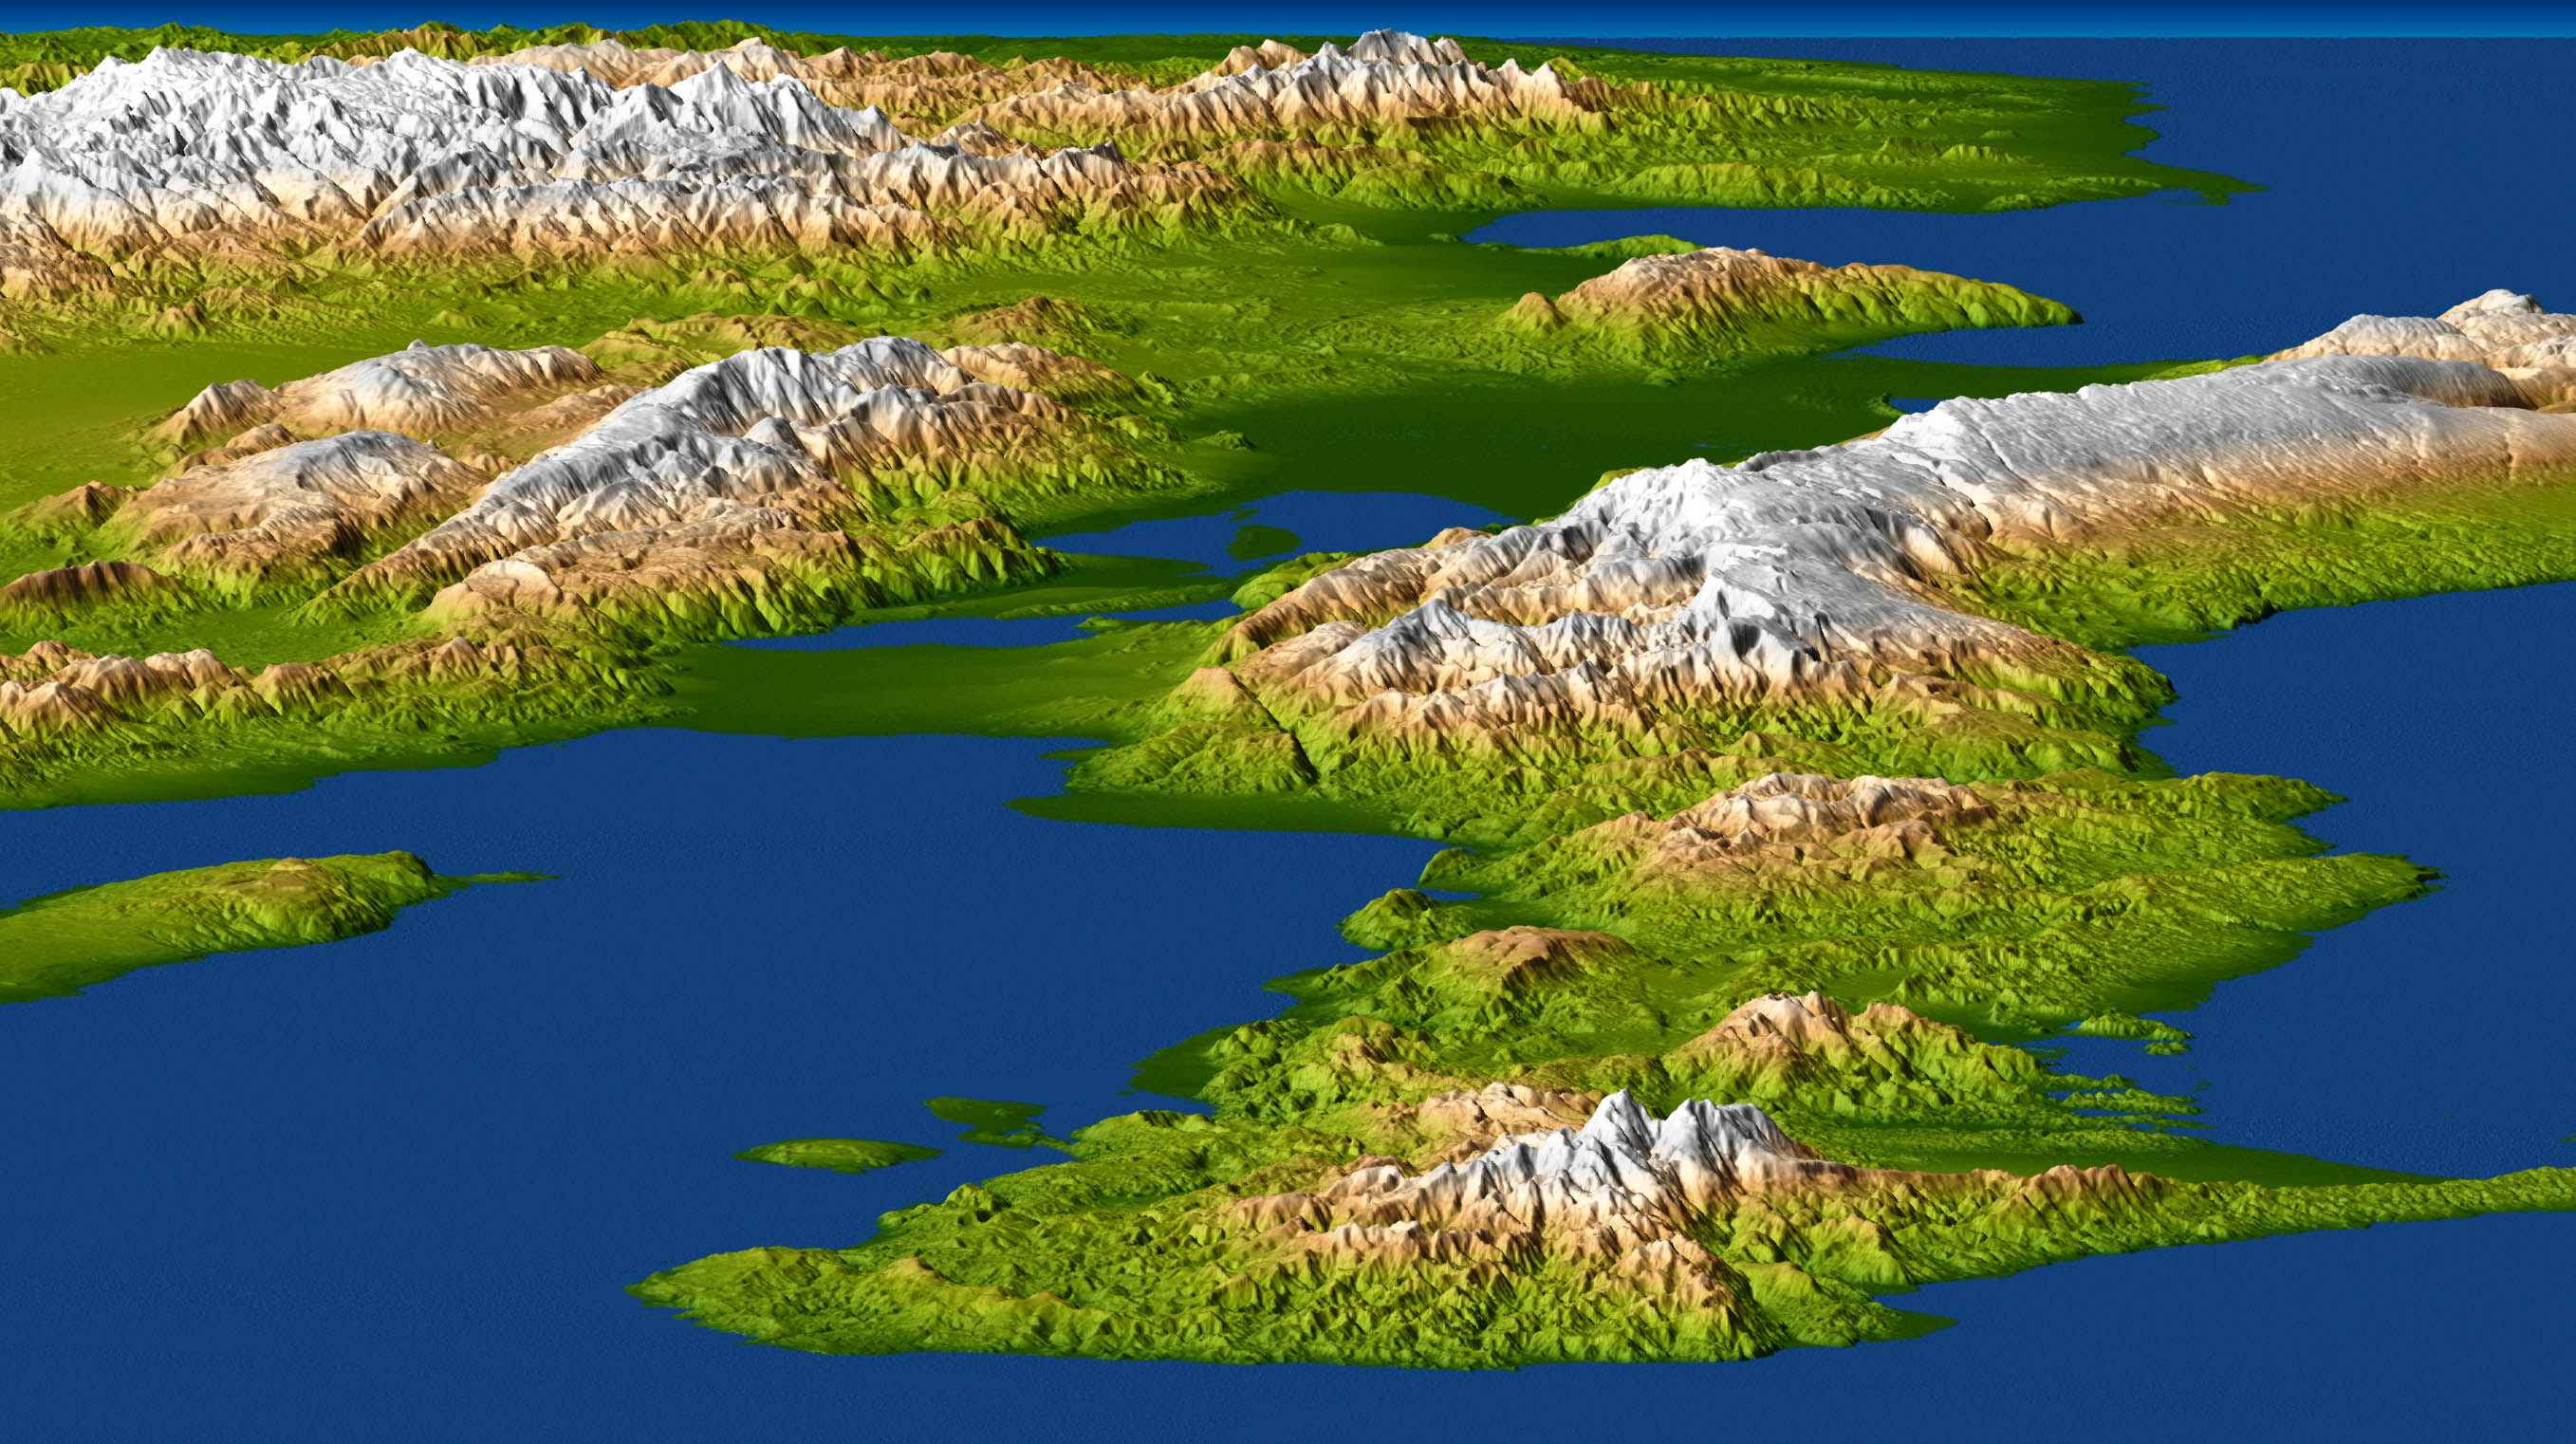

Port-au-Prince, Haiti

A magnitude 7.0 earthquake occurred on January 12, 2010, at Port-au-Prince, Haiti, with major impact to the region and its citizens. This perspective view of the pre-quake topography of the area clearly shows the fault that is apparently responsible for the earthquake as a prominent linear landform immediately adjacent to the city. Elevation is color coded from dark green at low elevations to white at high elevations, and the topography is shaded with illumination from the left. The topography in this image is exaggerated by a factor of two.

The sharp diagonal line exactly at the image center is the Enriquillo fault. Port-au-Prince is immediately to the left (north) at the mountain front and shoreline. The Enriquillo fault generally moves left-laterally (horizontally, with features across the fault shifting to the left when the fault breaks in an earthquake), but vertical movements occur along the fault where irregularities in the fault line cause local compression or extension of the earth. Meanwhile, movements of the topography at the Earth’s surface can falsely appear to be vertical where mountain slopes are cut and misaligned by horizontal shifts of the fault. Additionally, differing erosion rates on the two sides of the fault, due to the juxtapositioning of differing rock types by the fault, can give the appearance of vertical offsets of the current topographic surface. All of these real and apparent horizontal and vertical offsets of the topographic surface may (and likely do) occur here, making the fault easily observed in the topographic data.

The elevation data used in this image were produced by the Shuttle Radar Topography Mission (SRTM), flown aboard Space Shuttle Endeavour in February 2000. SRTM acquired elevation measurements for nearly all of Earth’s landmass between 60 degrees North and 56 degrees South latitudes. For many areas of the world, SRTM data provide the first detailed three dimensional observation of landforms at regional scales. The mission was a cooperative project between the National Aeronautics and Space Administration (NASA), the National Geospatial-Intelligence Agency (NGA) of the U.S. Department of Defense (DOD), and the German and Italian space agencies. It was managed by NASA’s Jet Propulsion Laboratory, Pasadena, Calif., for NASA’s Science Mission Directorate, Washington, D.C.

View Width: One degree latitude (111 kilometers, or 69 miles)
View Distance: Five degrees longitude (525 kilometers, or 325 miles)
Location: 18 to 19 degrees North latitude, 70 to 75 degrees West longitude
Orientation: View east, 5 degrees below horizontal
SRTM Data Acquired: February 2000

Credit: NASA/JPL/NGA